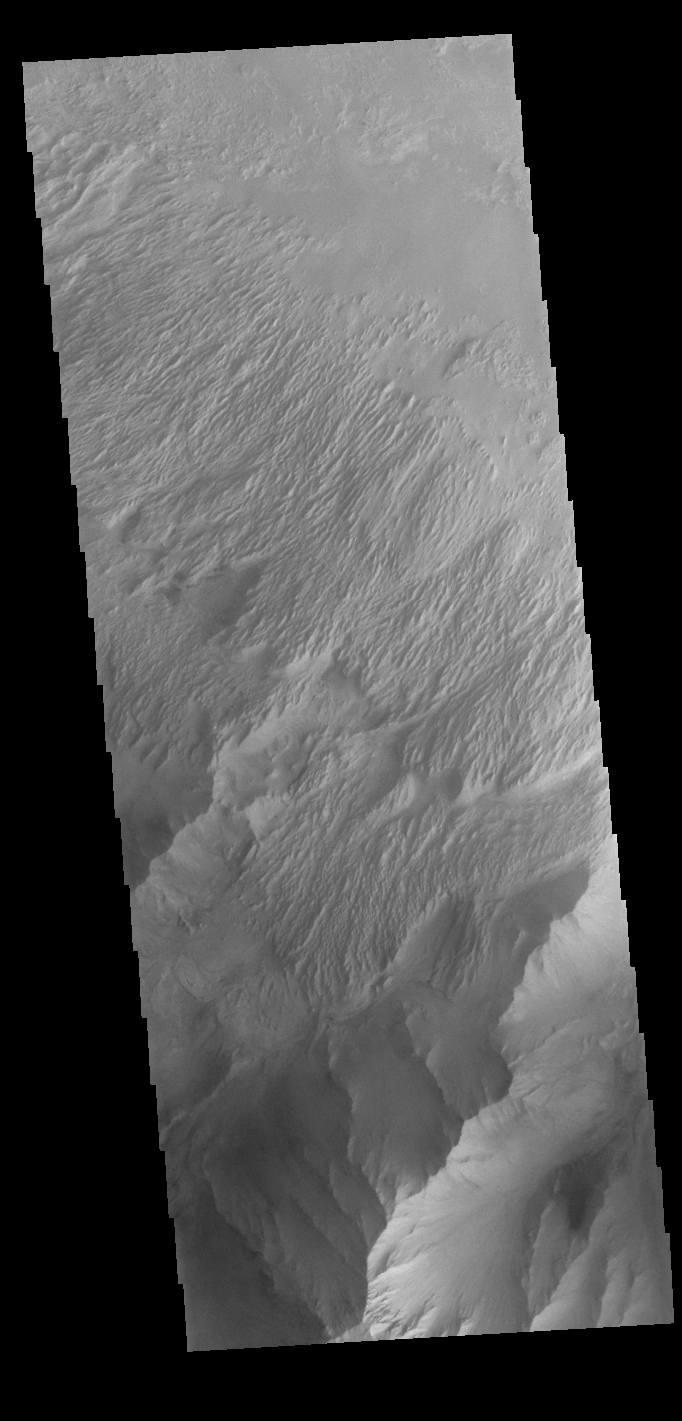

Candor Chasma

This VIS image shows part of the eastern end of Candor Chasma. The edge of the canyon is at the bottom of the image. The slopes of the chasma a eroded into a series of ridges and valleys. Winnowing of unconsolidated sediments by long term unidirectional winds can create these features. The ridge and valley system is called a yardang.

Credit: NASA/JPL-Caltech/ASU